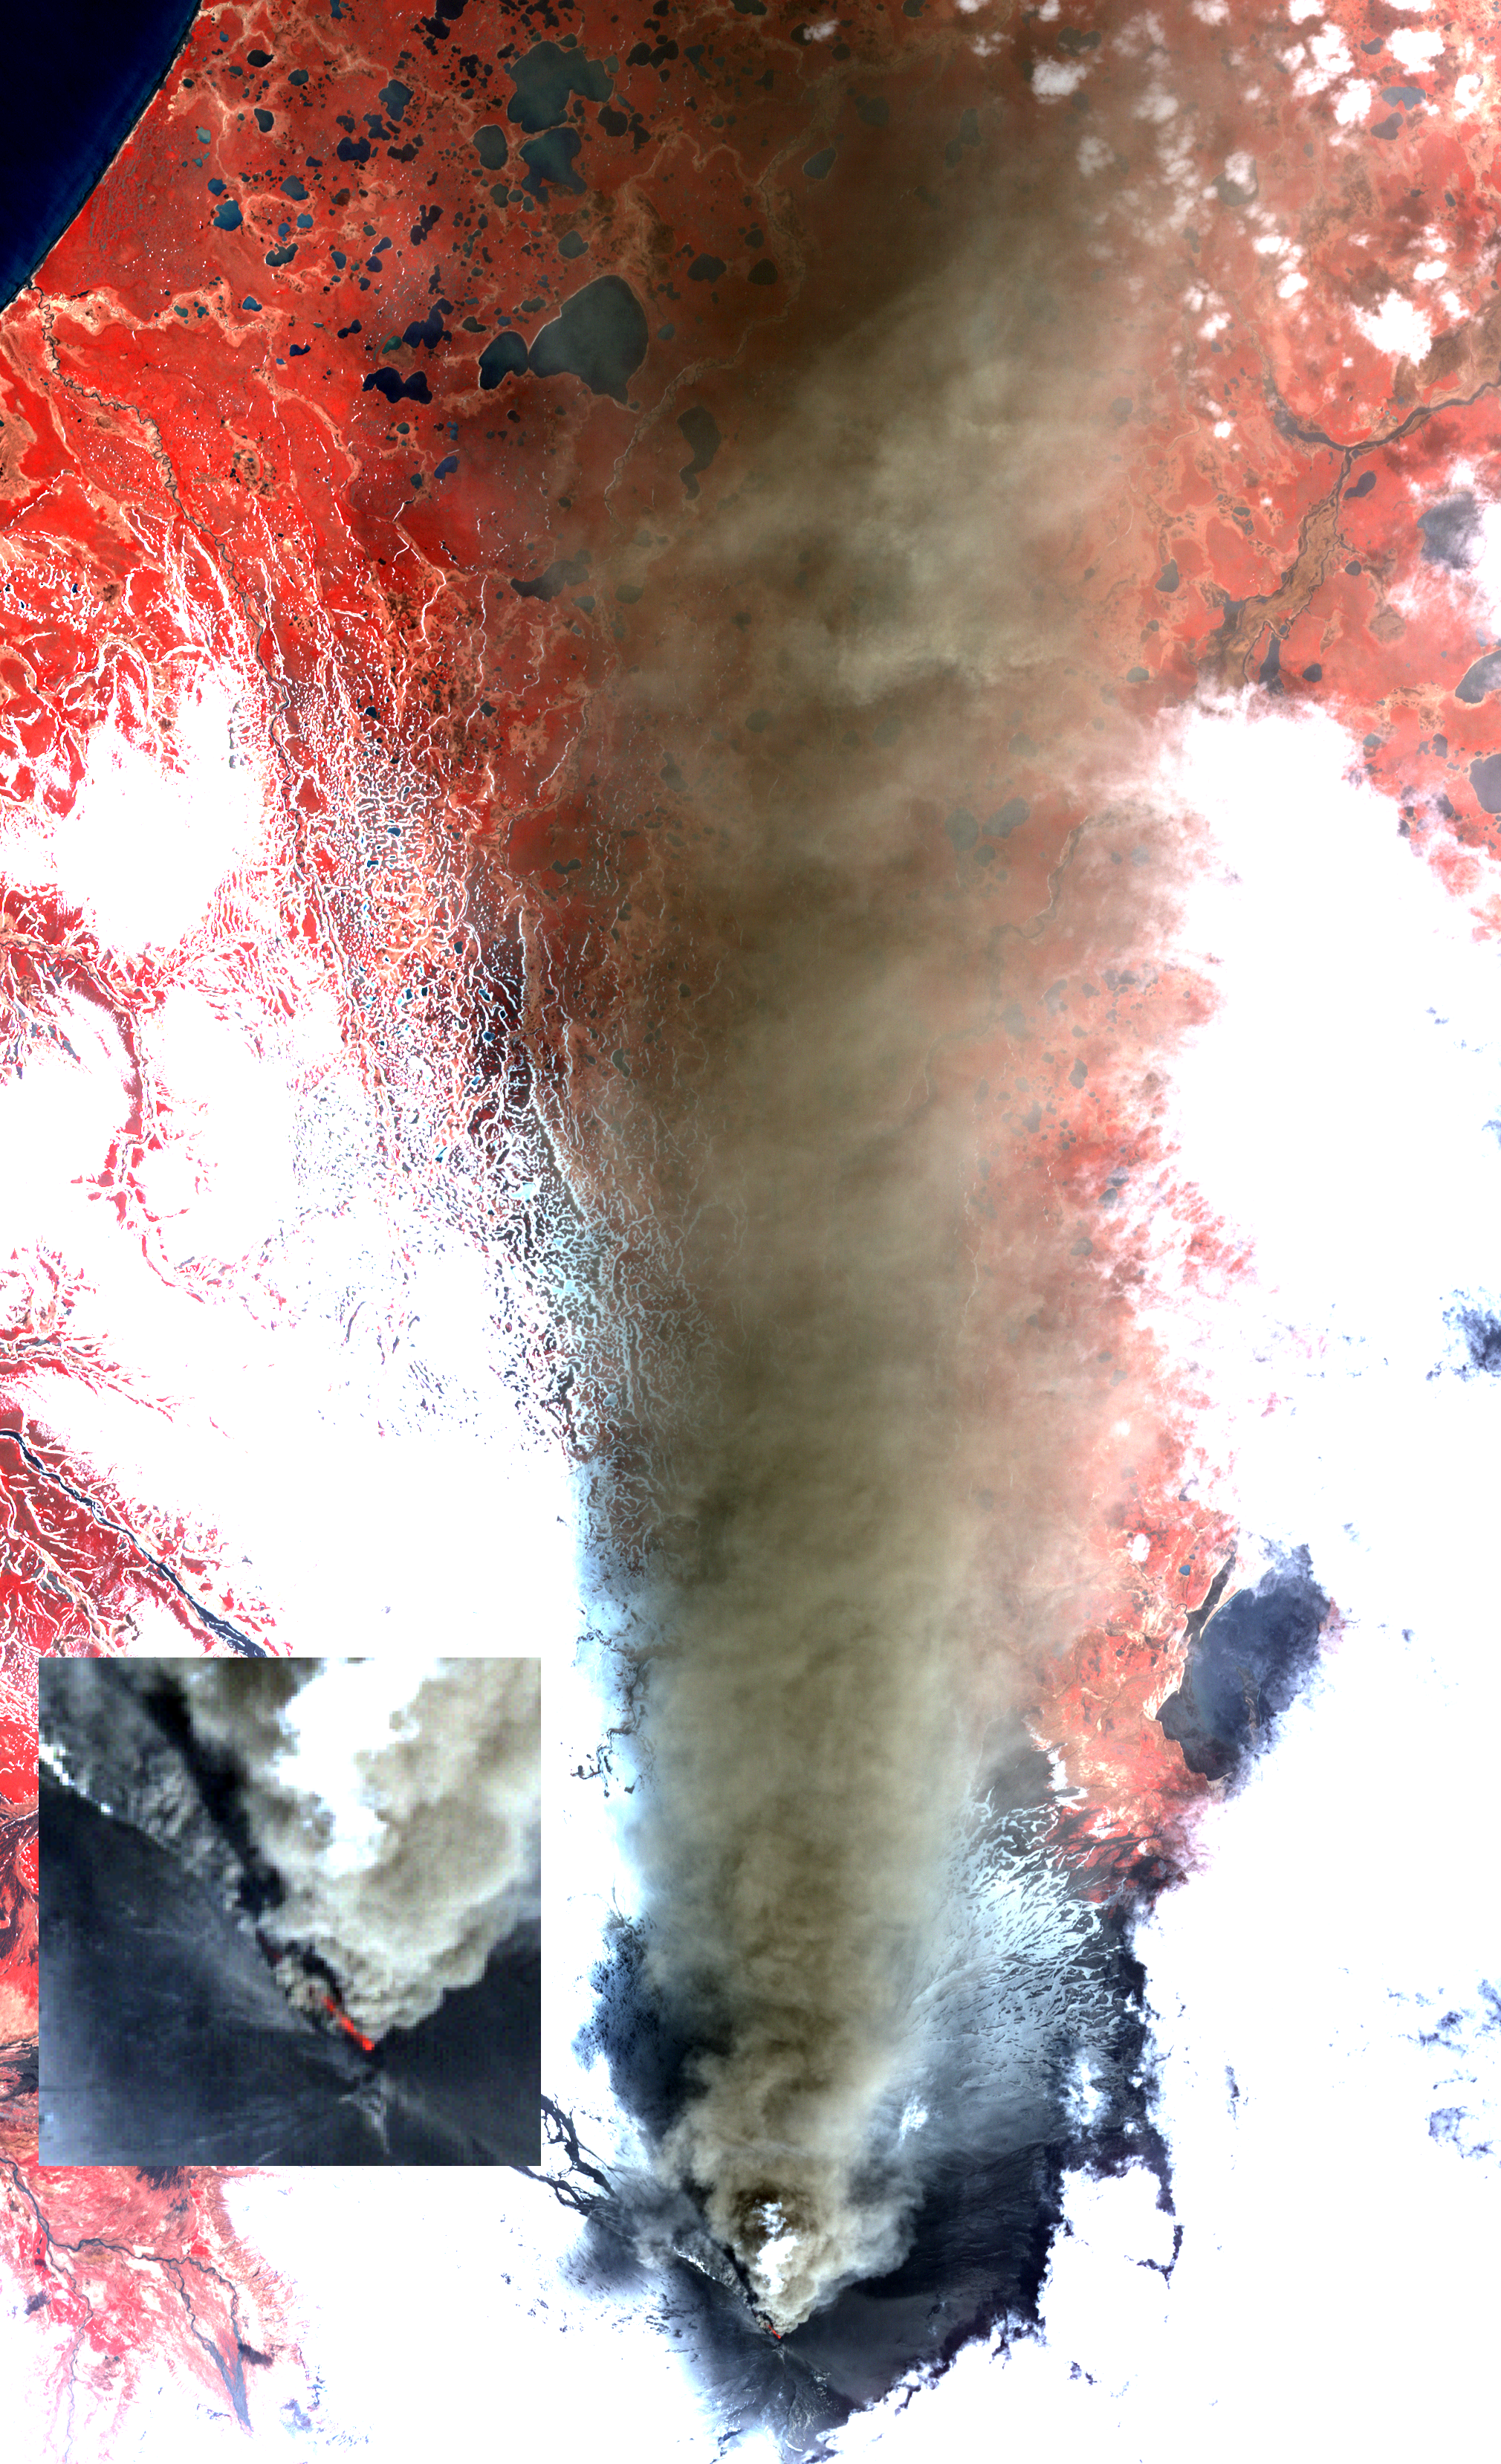

Prolific Alaska Volcano Spews Ash in New Eruption

Alaska’s Pavlof volcano, located along Alaska’s Aleutian Peninsula, sent a low-level ash plume north-northeast about 37.3 miles (60 kilometers) on May 19, 2013, when this image was acquired by the Advanced Spaceborne Thermal Emission and Reflection Radiometer (ASTER) instrument on NASA’s Terra spacecraft. A blow-up of the summit region clearly shows a red-hot incandescent pyroclastic flow descending to the north-northwest down the flank of the volcano. Pavlof has been one of the most active volcanoes in the United States in the last 30 years, with eight eruption episodes. The satellite image displays vegetation in red, clouds and snow in white, and the ash plume in brown. The current activity began on May 13. The image covers an area of 18.6 by 28.6 miles (30 by 46 kilometers), and is located at 55.4 degrees north latitude, 161.9 degrees west longitude.

With its 14 spectral bands from the visible to the thermal infrared wavelength region and its high spatial resolution of 15 to 90 meters (about 50 to 300 feet), ASTER images Earth to map and monitor the changing surface of our planet. ASTER is one of five Earth-observing instruments launched Dec. 18, 1999, on Terra. The instrument was built by Japan’s Ministry of Economy, Trade and Industry. A joint U.S./Japan science team is responsible for validation and calibration of the instrument and data products.

The broad spectral coverage and high spectral resolution of ASTER provides scientists in numerous disciplines with critical information for surface mapping and monitoring of dynamic conditions and temporal change. Example applications are: monitoring glacial advances and retreats; monitoring potentially active volcanoes; identifying crop stress; determining cloud morphology and physical properties; wetlands evaluation; thermal pollution monitoring; coral reef degradation; surface temperature mapping of soils and geology; and measuring surface heat balance.

The U.S. science team is located at NASA’s Jet Propulsion Laboratory, Pasadena, Calif. The Terra mission is part of NASA’s Science Mission Directorate, Washington, D.C.

Credit: NASA/GSFC/METI/ERSDAC/JAROS, and U.S./Japan ASTER Science Team